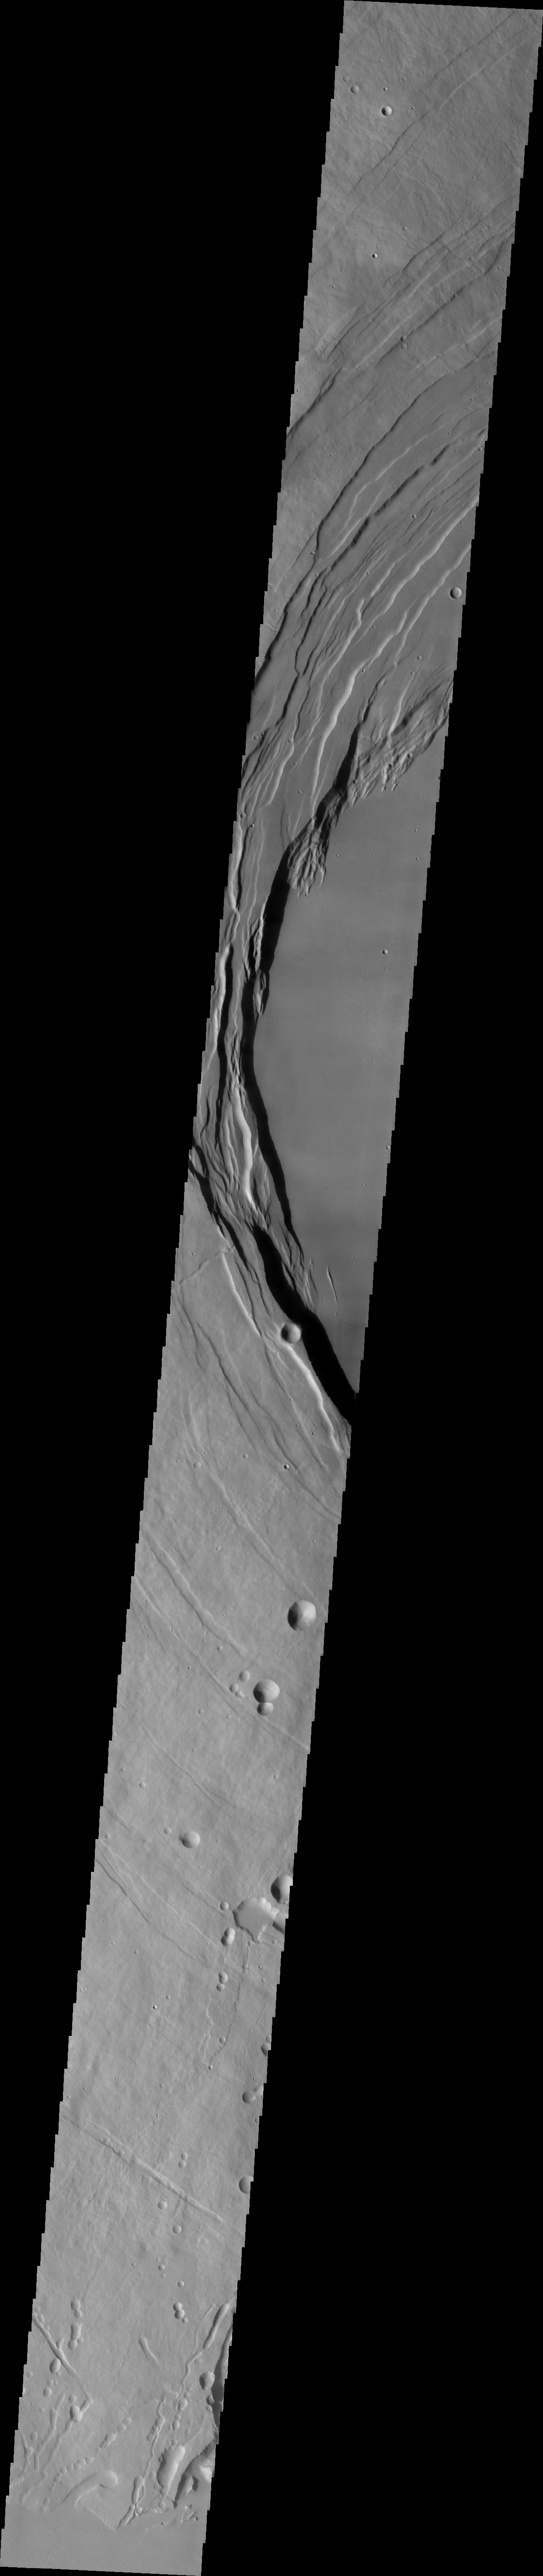

Arsia Mons

This VIS image was collected during the major Martian dust storm of 2007. The amount of dust filled atmosphere was thinner over the high altitude summits of the Tharsis volcanoes. This image shows the summit of Arsia Mons.

Image information: VIS instrument. Latitude -9.6N, Longitude 238.7E. 35 meter/pixel resolution.

Please see the THEMIS Data Citation Note for details on crediting THEMIS images.

Note: this THEMIS visual image has not been radiometrically nor geometrically calibrated for this preliminary release. An empirical correction has been performed to remove instrumental effects. A linear shift has been applied in the cross-track and down-track direction to approximate spacecraft and planetary motion. Fully calibrated and geometrically projected images will be released through the Planetary Data System in accordance with Project policies at a later time.

NASA’s Jet Propulsion Laboratory manages the 2001 Mars Odyssey mission for NASA’s Office of Space Science, Washington, D.C. The Thermal Emission Imaging System (THEMIS) was developed by Arizona State University, Tempe, in collaboration with Raytheon Santa Barbara Remote Sensing. The THEMIS investigation is led by Dr. Philip Christensen at Arizona State University. Lockheed Martin Astronautics, Denver, is the prime contractor for the Odyssey project, and developed and built the orbiter. Mission operations are conducted jointly from Lockheed Martin and from JPL, a division of the California Institute of Technology in Pasadena.

Credit: NASA/JPL/ASU